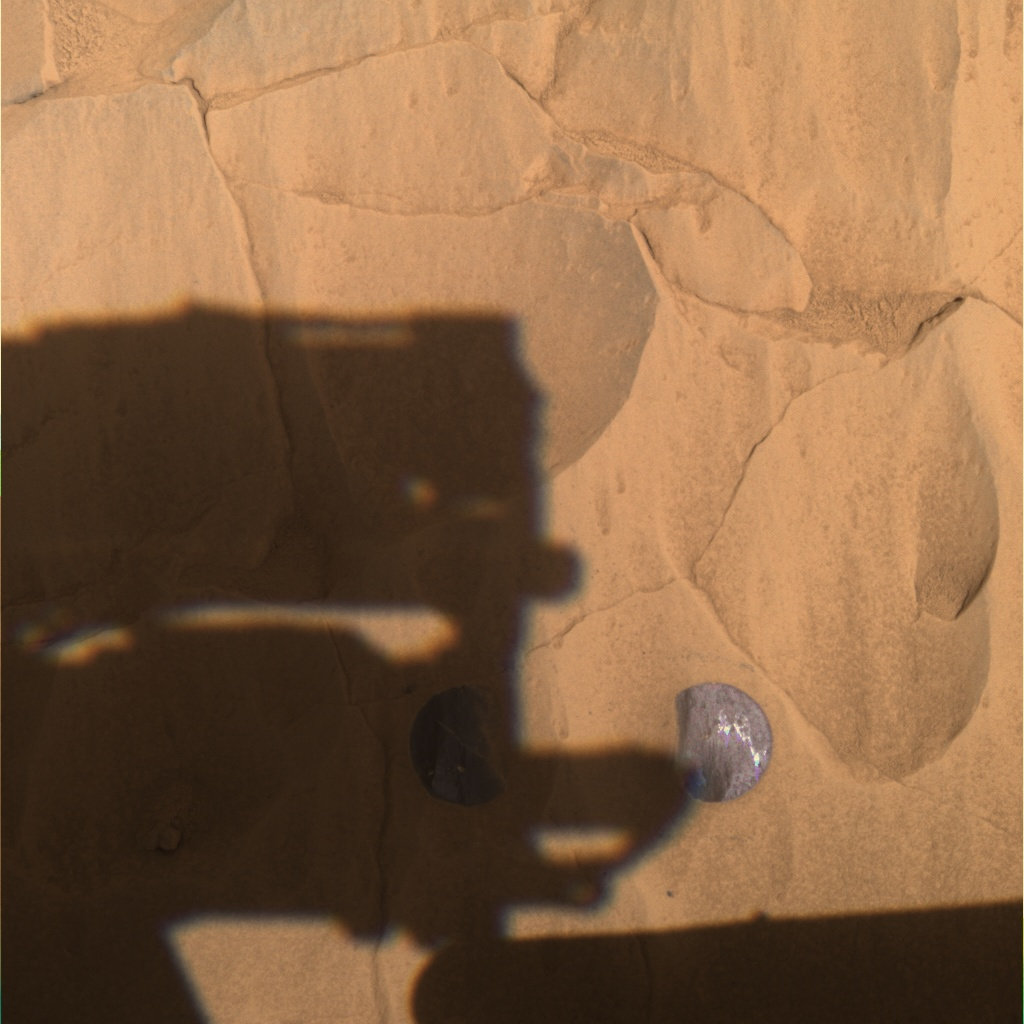

‘Illinois’ and ‘New York’ Wiped Clean

This panoramic camera image was taken by NASA’s Mars Exploration Rover Spirit on sol 79 after completing a two-location brushing on the rock dubbed “Mazatzal.” A coating of fine, dust-like material was successfully removed from targets named “Illinois” (right) and “New York” (left), revealing the weathered rock underneath. In this image, Spirit’s panoramic camera mast assembly, or camera head, can be seen shadowing Mazatzal’s surface. This approximate true color image was taken with the 601, 535 and 482 nanometer filters.

The center of the two brushed spots are approximately 10 centimeters (3.9 inches) apart and will be aggressively analyzed by the instruments on the robotic arm on sol 80. Plans for sol 81 are to grind into the New York target to get past any weathered rock and expose the original, internal rock underneath.

Credit: NASA/JPL/Cornell